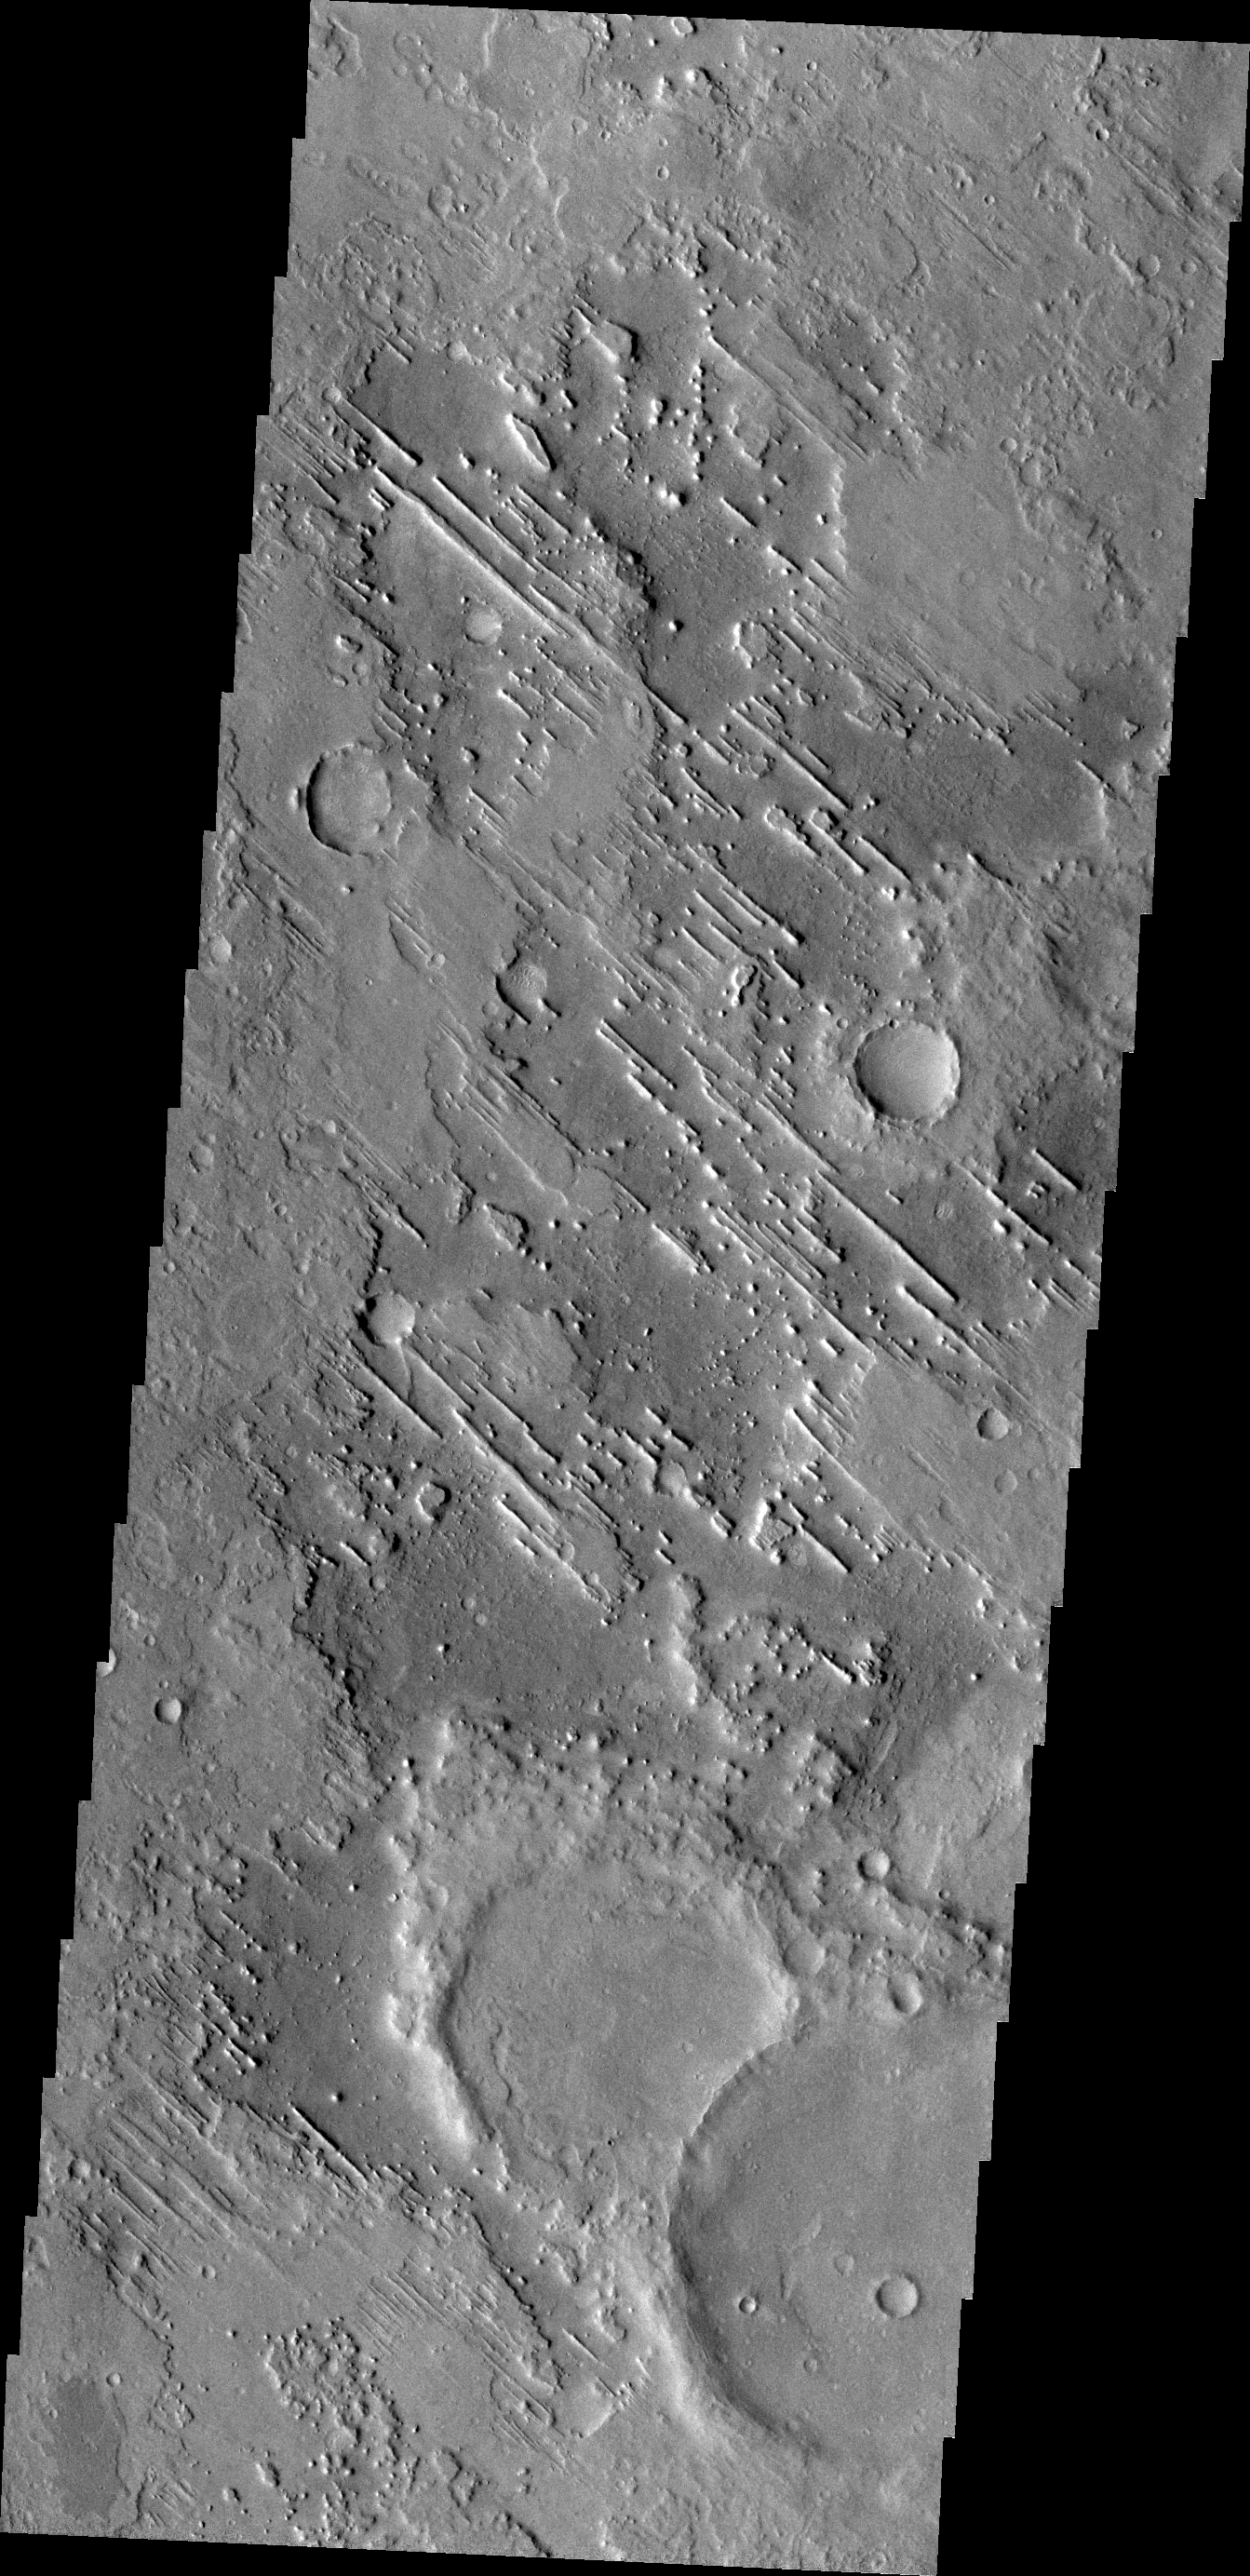

Linear Ridges

Linear ridges are located in the topographic lows in this image located just north of Meridiani Planum. The ridges are likely caused by material that filled tectonic fractures which is more resistant to erosion than the surrounding materials. When the less resistant material is removed the ridges remain to mark the location of former tectonic fractures.

Credit: NASA/JPL/ASU